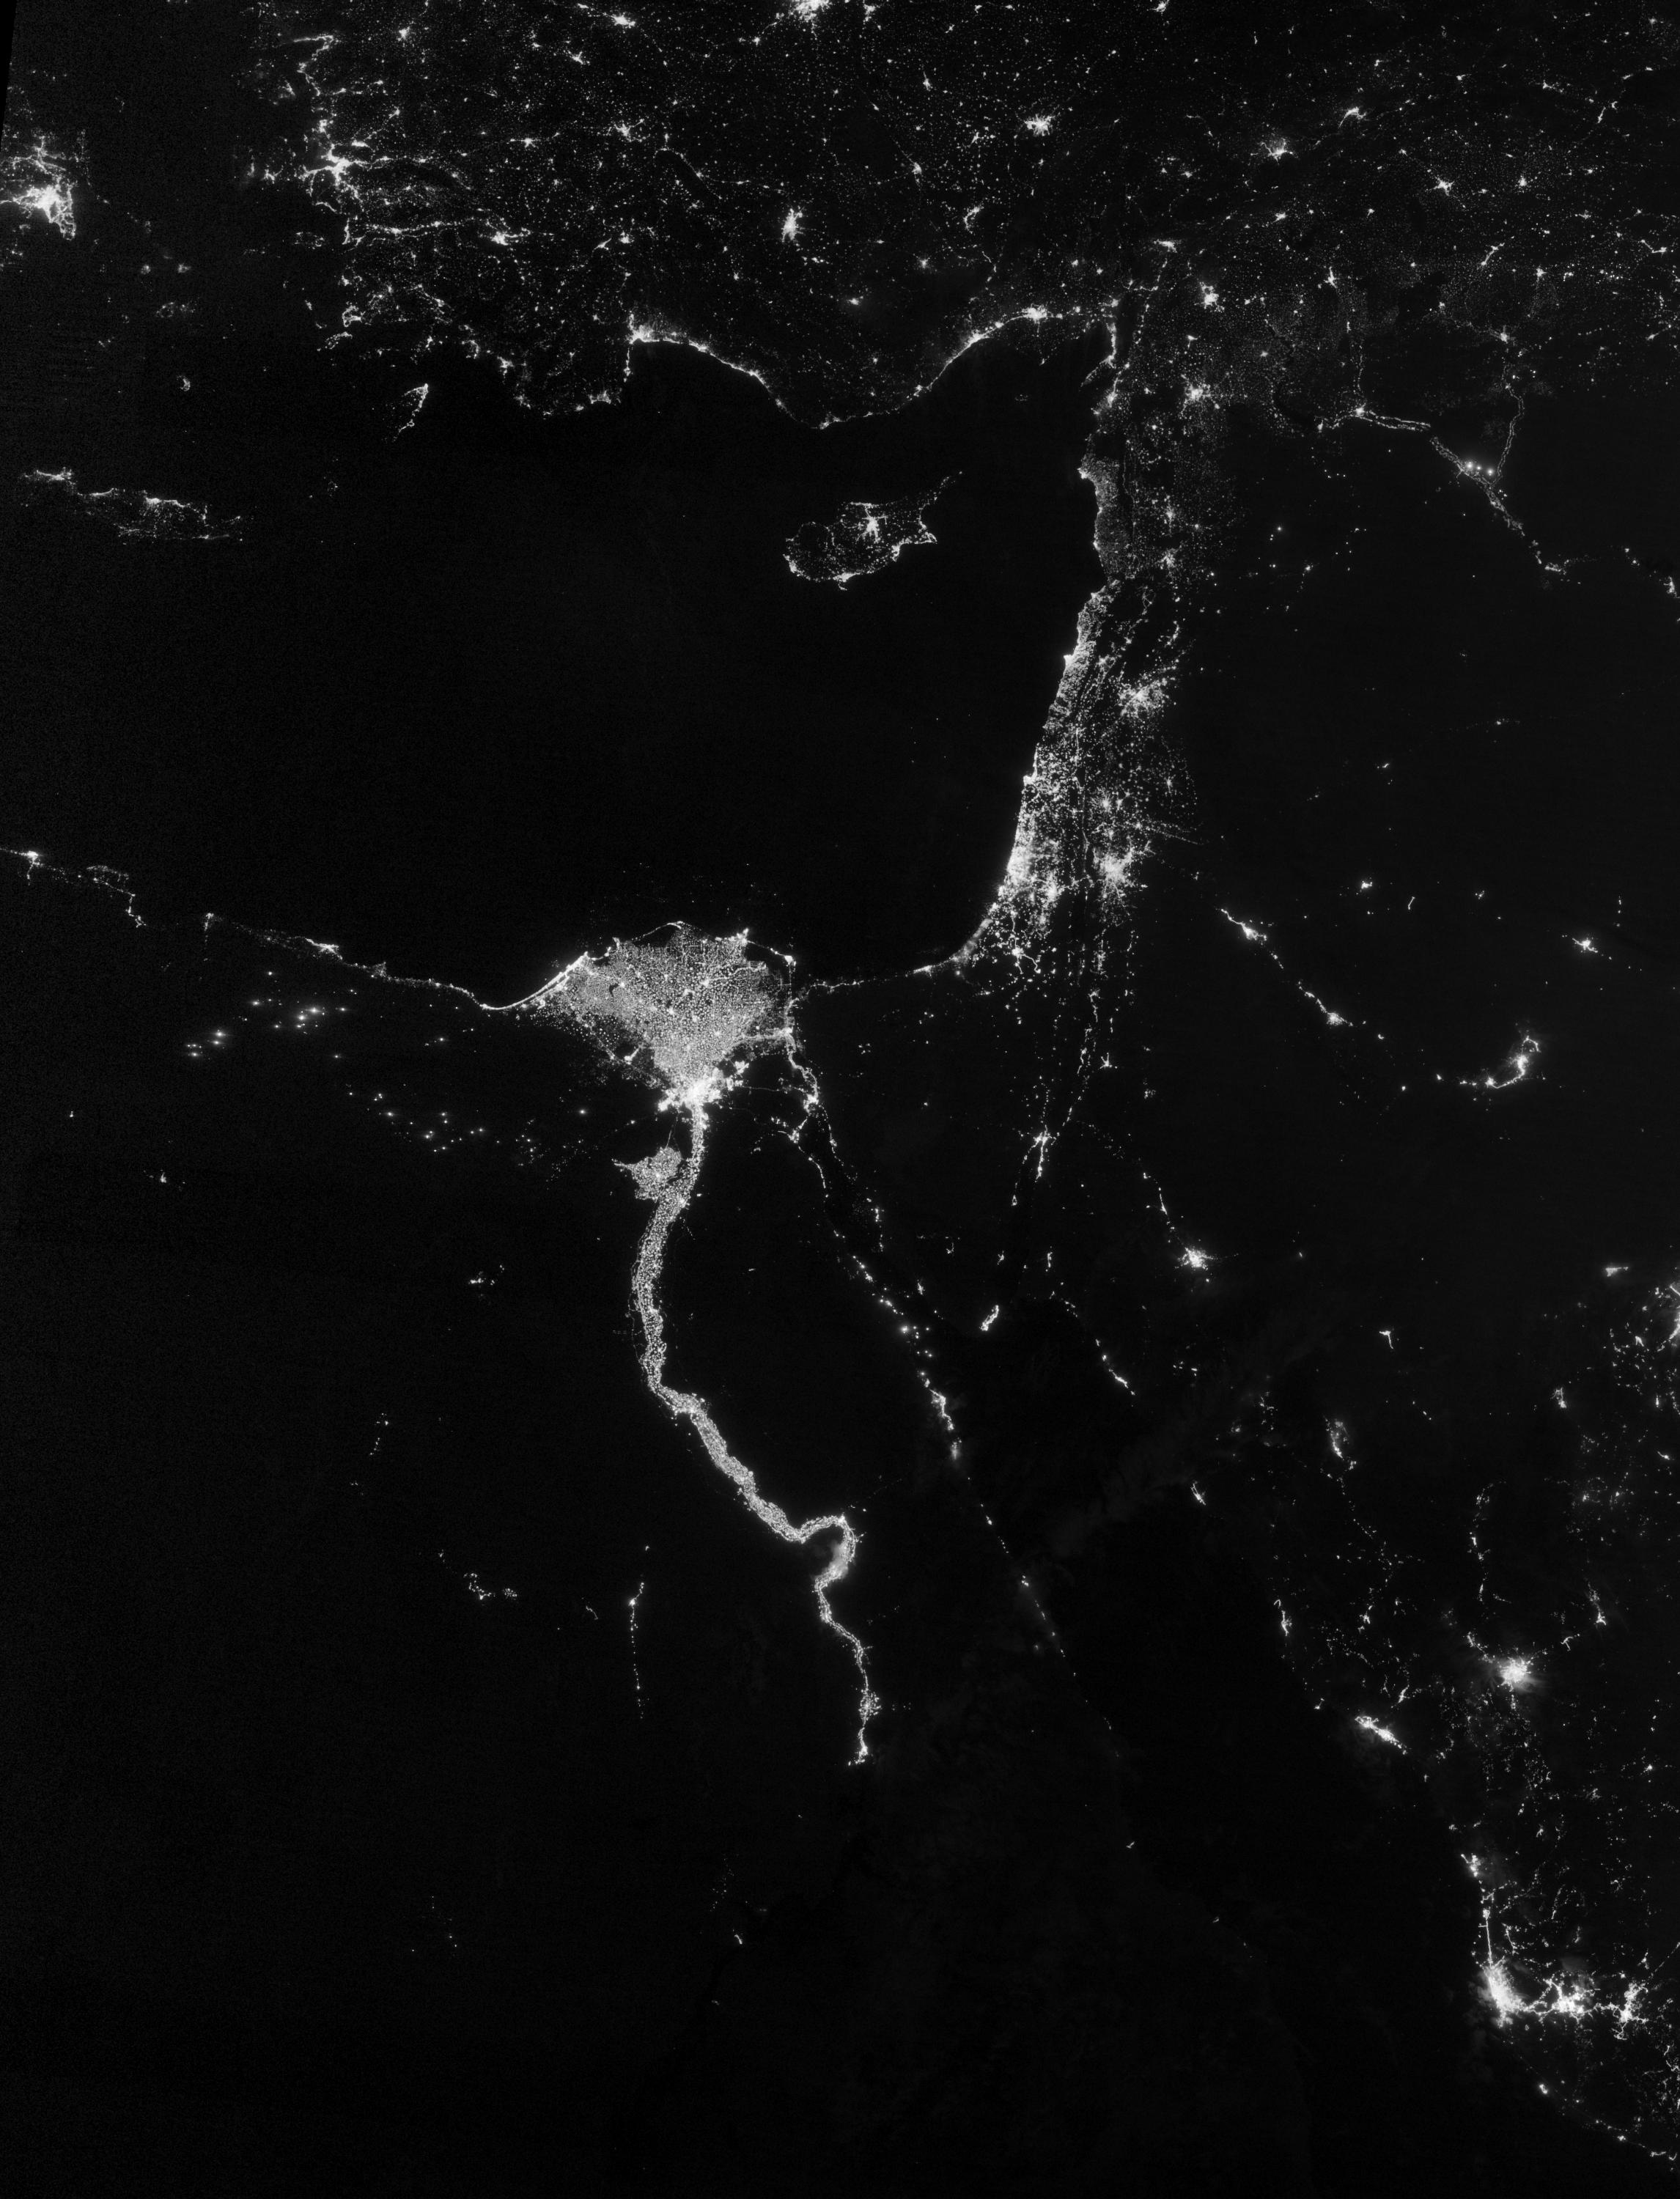

City Lights Illuminate the Nile

NASA image acquired October 13, 2012 The Nile River Valley and Delta comprise less than 5 percent of Egypt’s land area, but provide a home to roughly 97 percent of the country’s population. Nothing makes the location of human population clearer than the lights illuminating the valley and delta at night. On October 13, 2012, the Visible Infrared Imaging Radiometer Suite (VIIRS) on the Suomi NPP satellite captured this nighttime view of the Nile River Valley and Delta. This image is from the VIIRS “day-night band,” which detects light in a range of wavelengths from green to near-infrared and uses filtering techniques to observe signals such as gas flares, auroras, wildfires, city lights, and reflected moonlight. The city lights resemble a giant calla lily, just one with a kink in its stem near the city of Luxor. Some of the brightest lights occur around Cairo, but lights are abundant along the length of the river. Bright city lights also occur along the Suez Canal and around Tel Aviv. Away from the lights, however, land and water appear uniformly black. This image was acquired near the time of the new Moon, and little moonlight was available to brighten land and water surfaces. NASA Earth Observatory image by Jesse Allen and Robert Simmon, using VIIRS Day-Night Band data from the Suomi National Polar-orbiting Partnership. Suomi NPP is the result of a partnership between NASA, the National Oceanic and Atmospheric Administration, and the Department of Defense.

Credit: NASA Earth Observatory Click here